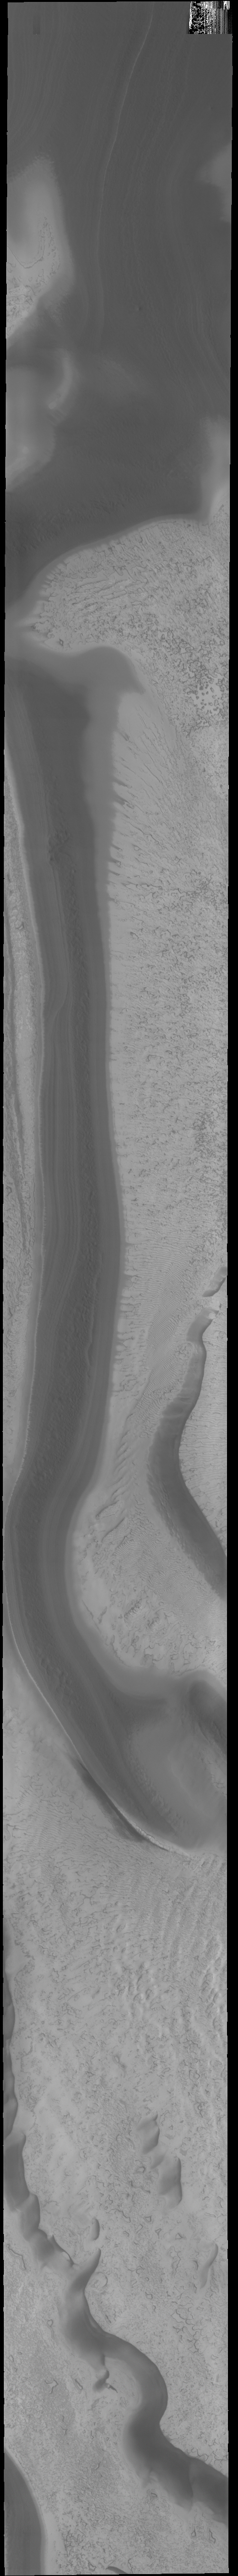

South Polar Textures

Today’s VIS image shows part of the south polar cap. This image was taken at the end of southern summer.

Credit: NASA/JPL-Caltech/ASU